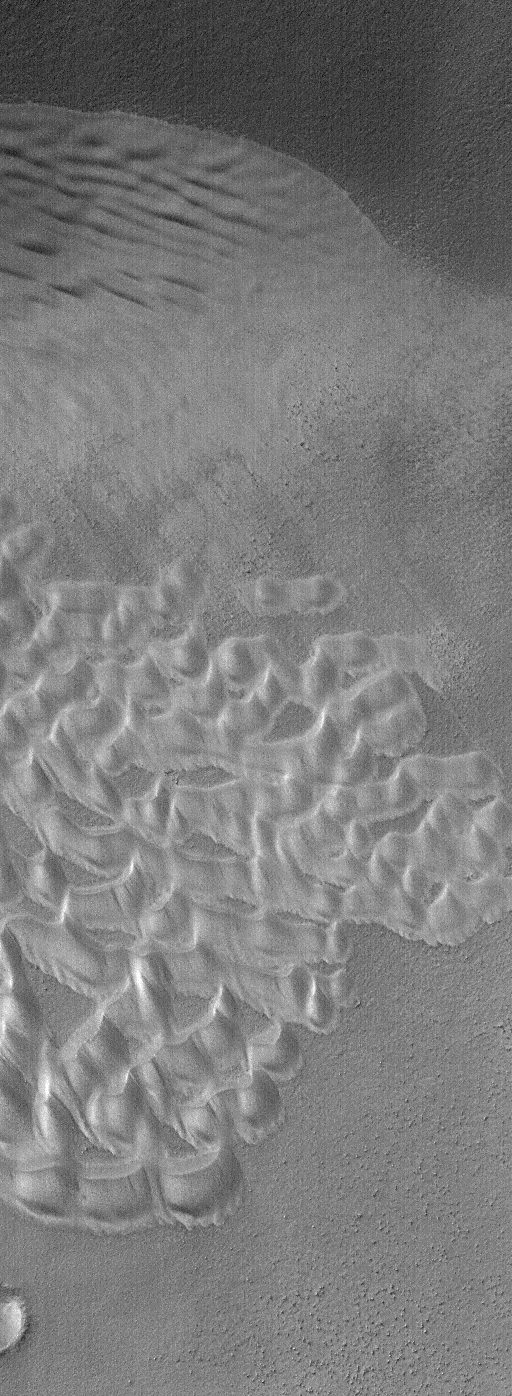

June 2004 Autumn Dunes

7 June 2004
Presently, it is autumn in the southern hemisphere of Mars. Sand dunes at high and middle latitudes are becoming cold and frosted. This frost, probably water ice, is persistent enough that it is still present around 2 p.m. in the afternoon, when Mars Global Surveyor (MGS) flies over these dune fields. This MGS Mars Orbiter Camera (MOC) image shows an intracrater dune field at 59.4°S, 158.9°W, as it appeared last week on 3 June 2004. In summer, these dunes would be very dark relative to the substrate on which they occur. In autumn, as shown here, they begin to accumulate frost that will last through the coming winter. Southern hemisphere winter will arrive around 20 September 2004. The image covers an area about 3 km (1.9 mi) across and is illuminated by sunlight from the upper left.

Credit: NASA/JPL/Malin Space Science Systems